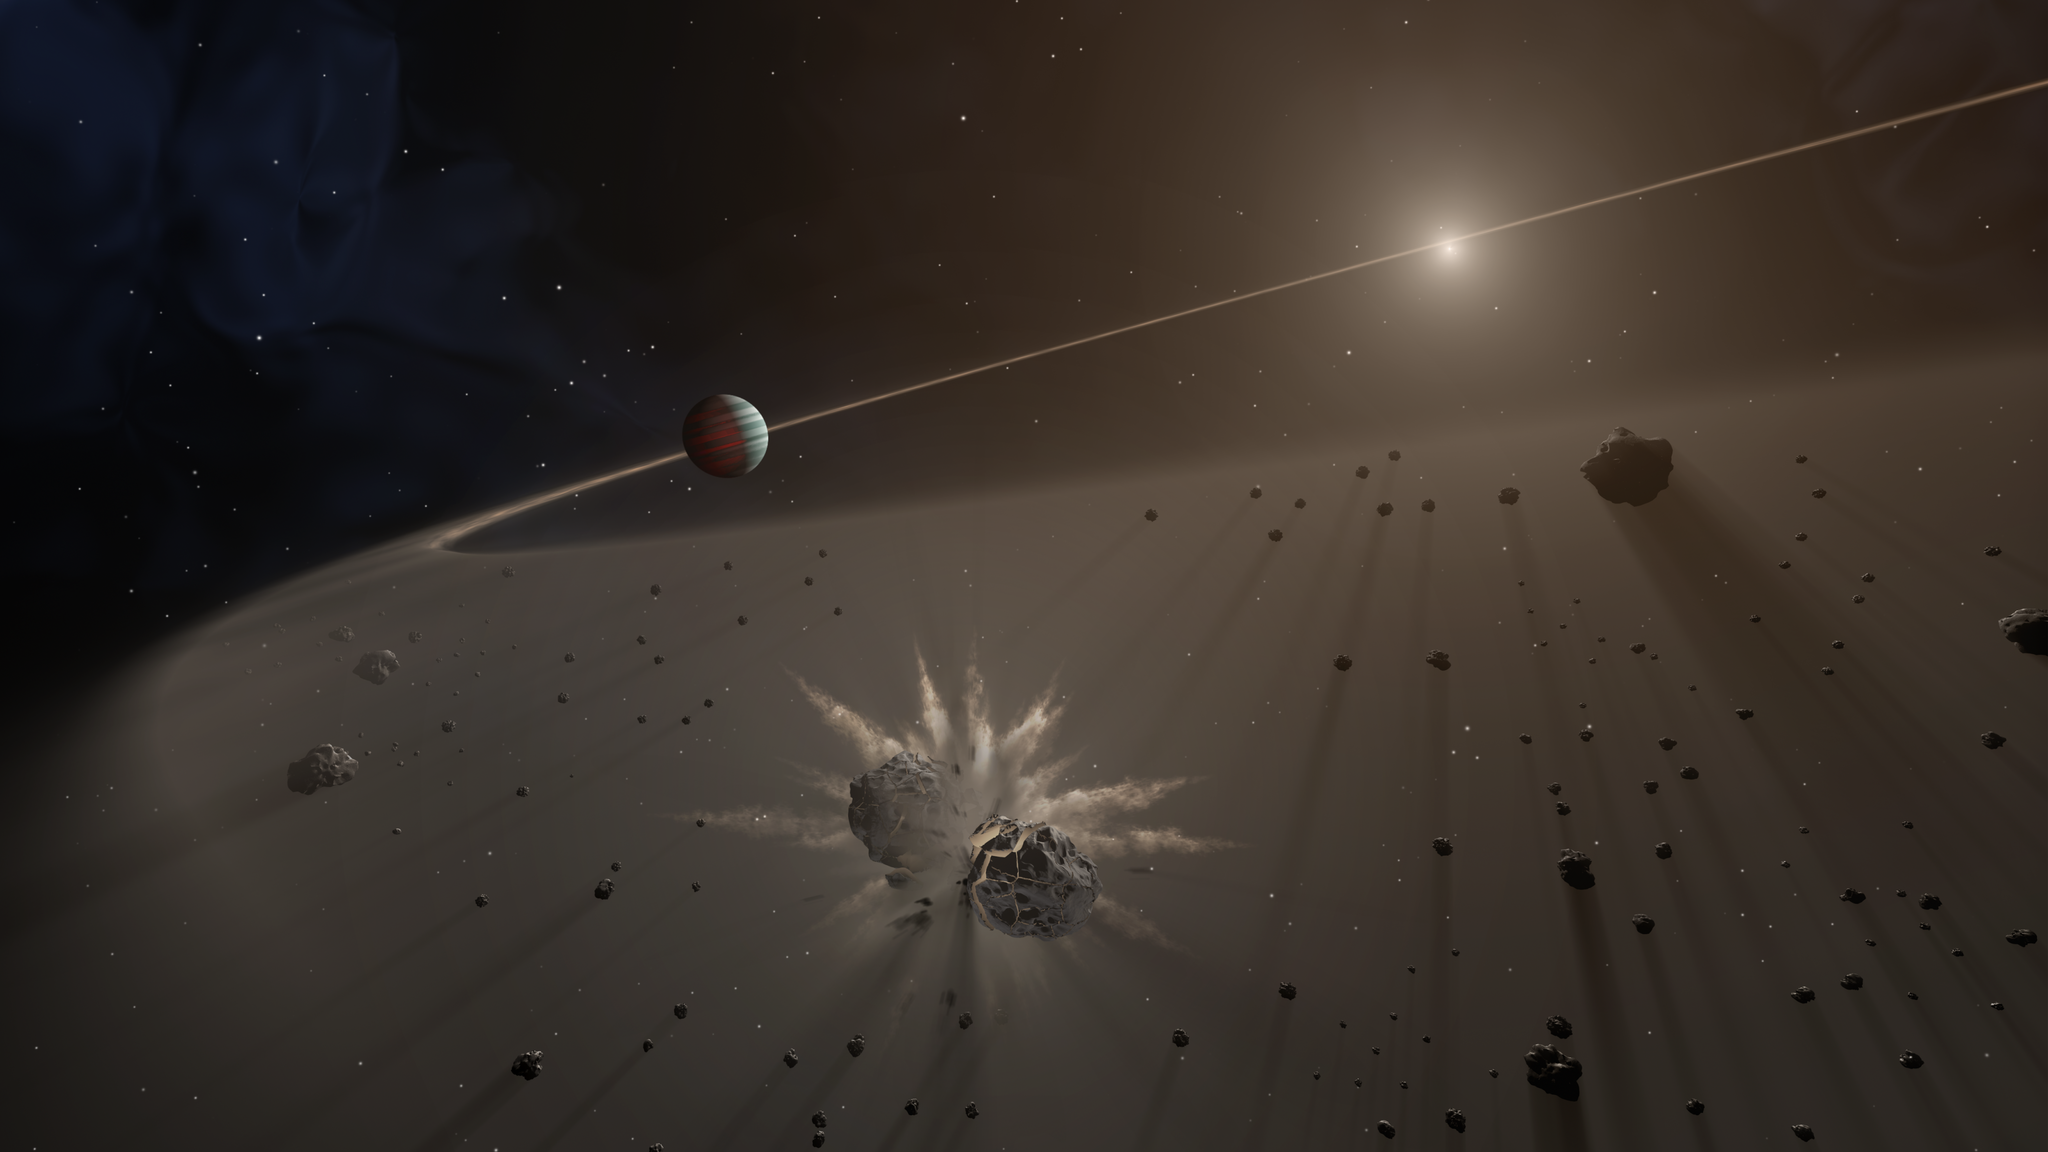

Giant Exoplanet and Debris Disk (Artist’s Concept)

This artist’s rendering shows a giant exoplanet causing small bodies to collide in a disk of dust.

A study in The Astronomical Journal finds that giant exoplanets with long-period orbits are more likely to be found around young stars that have a disk of dust and debris than those without disks. The study focused on planets more than five times the mass of Jupiter. The astronomers are conducting the largest survey to date of stars with dusty debris disks, and finding the best evidence yet that giant planets are responsible for keeping that material in check.

Credit: NASA/JPL-Caltech